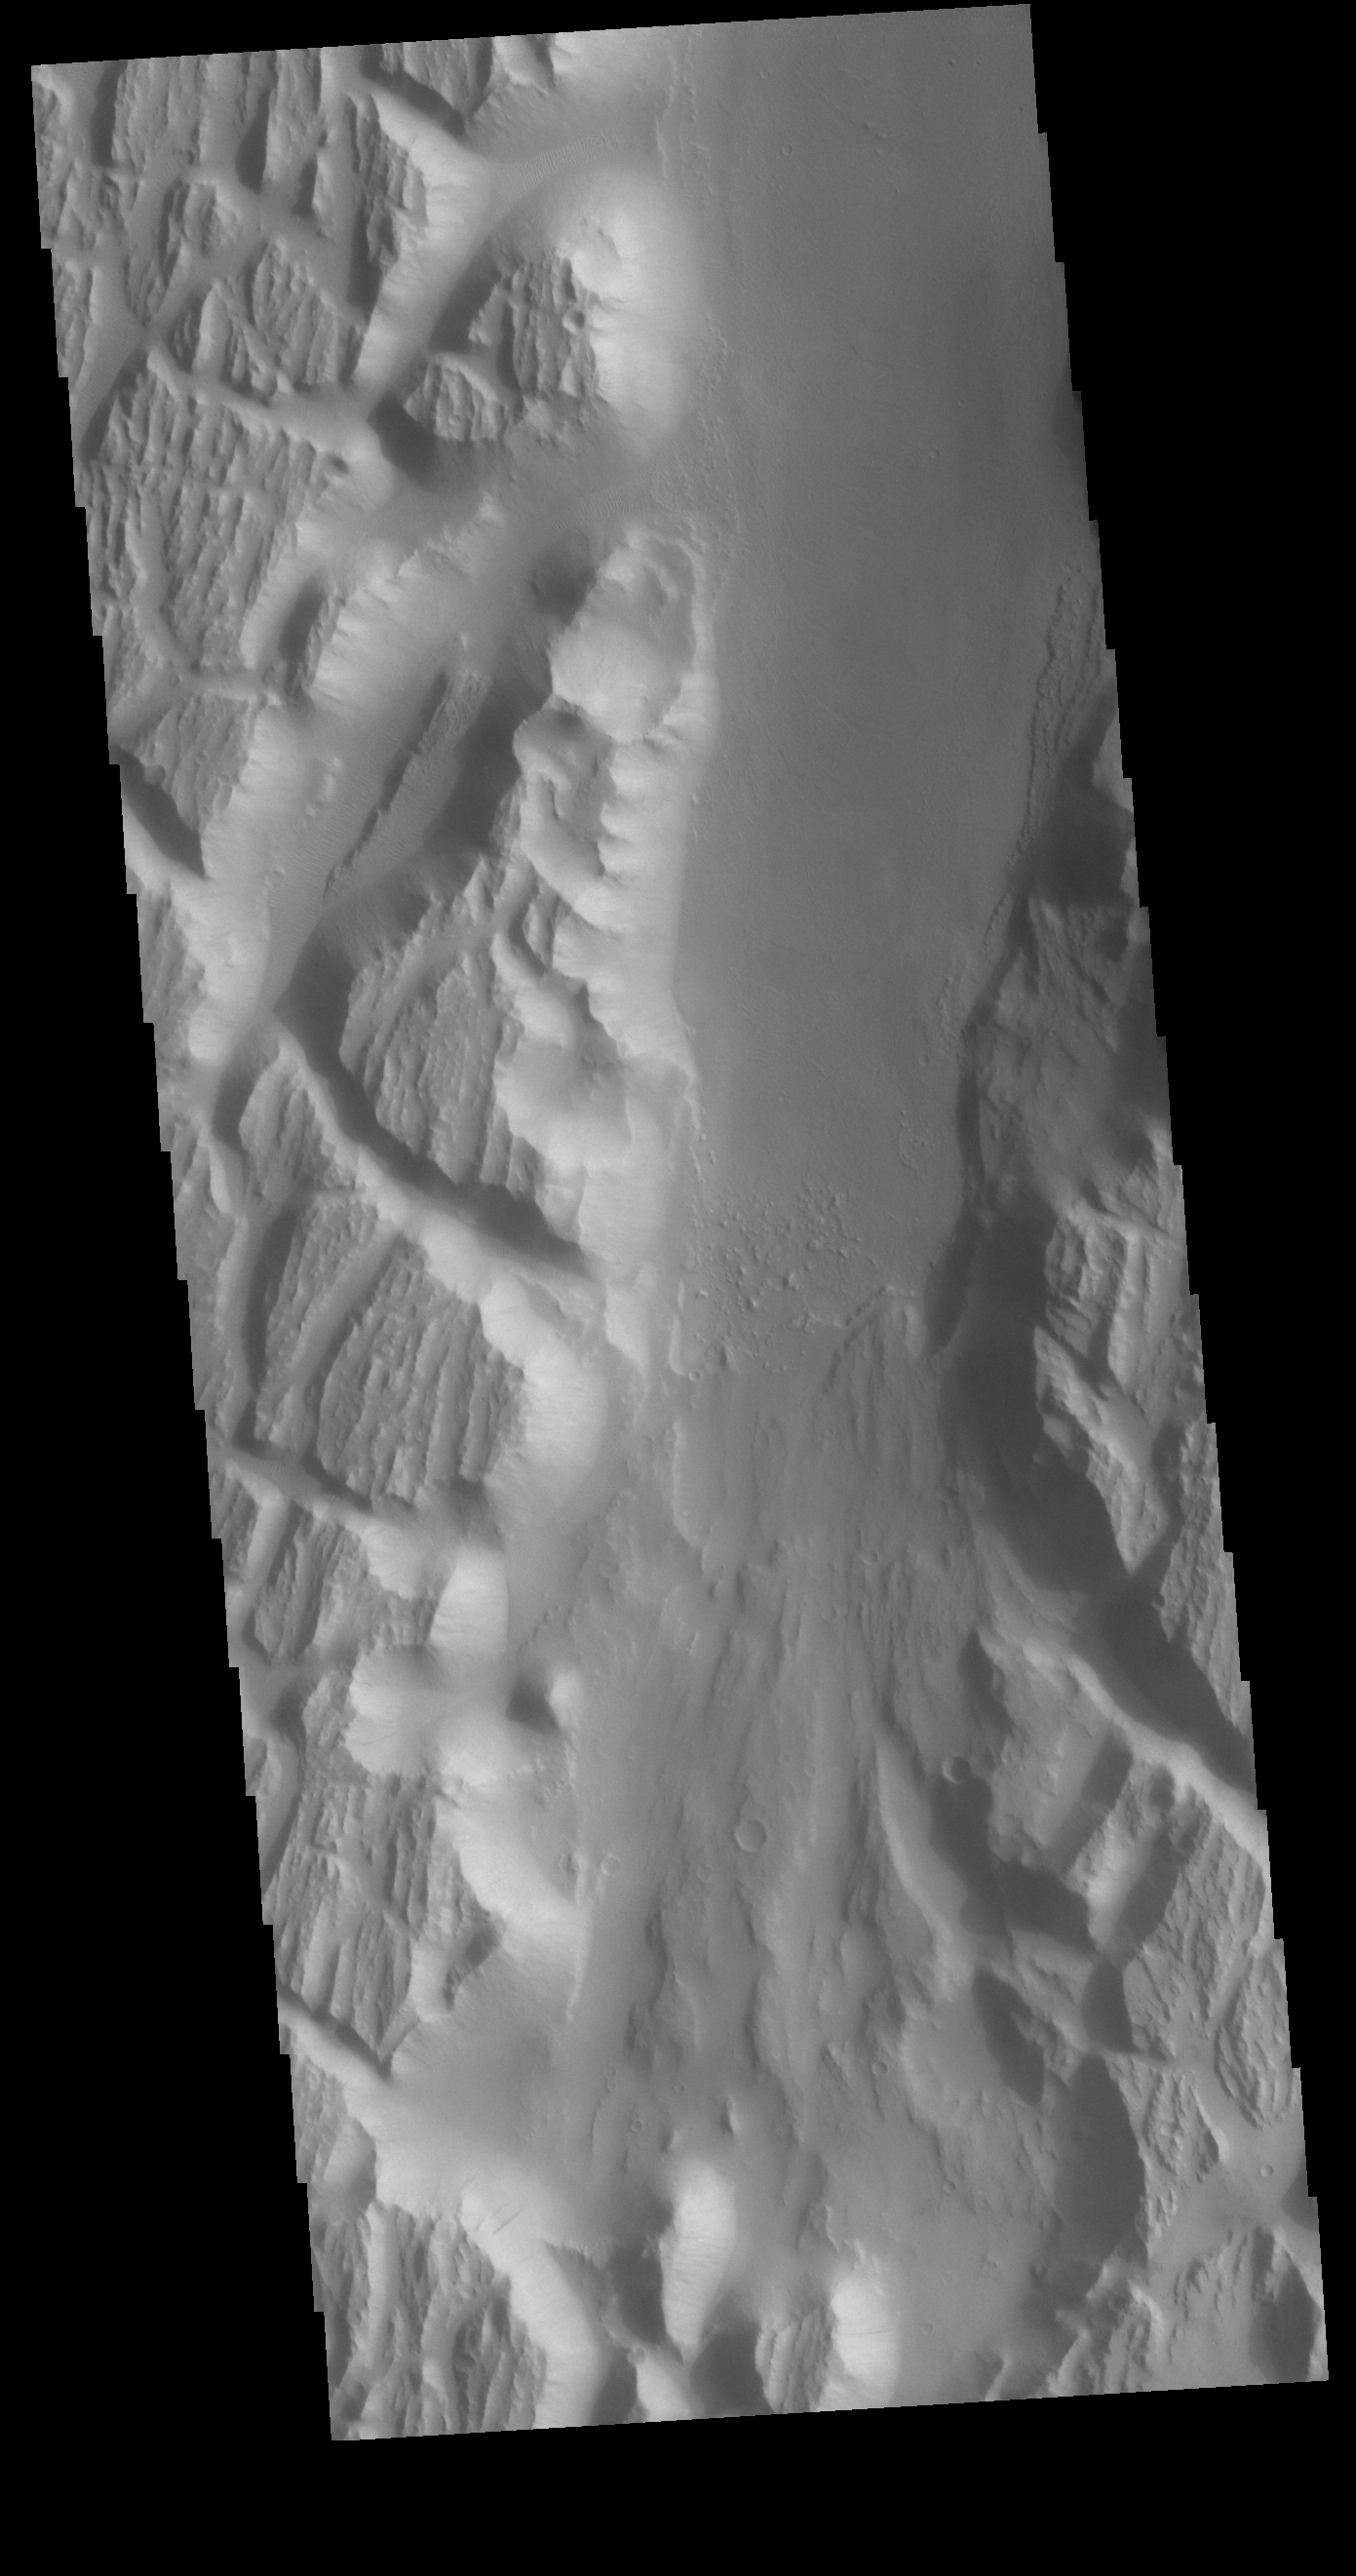

Kasei Valles

This VIS image shows a portion of Kasei Valles. In the region of this image Kasei Valles is flowing northward from Vallis Marineris. This image contains both fluvial features and tectonic features. The linear features running across the image from the lower right to the upper left are fractures created by tectonic forces. The ones running vertically were created by fluid flow. Kasei Valles is one of the largest outflow channels on Mars and catastrophic flooding carved this massive channel.

Credit: NASA/JPL-Caltech/ASU